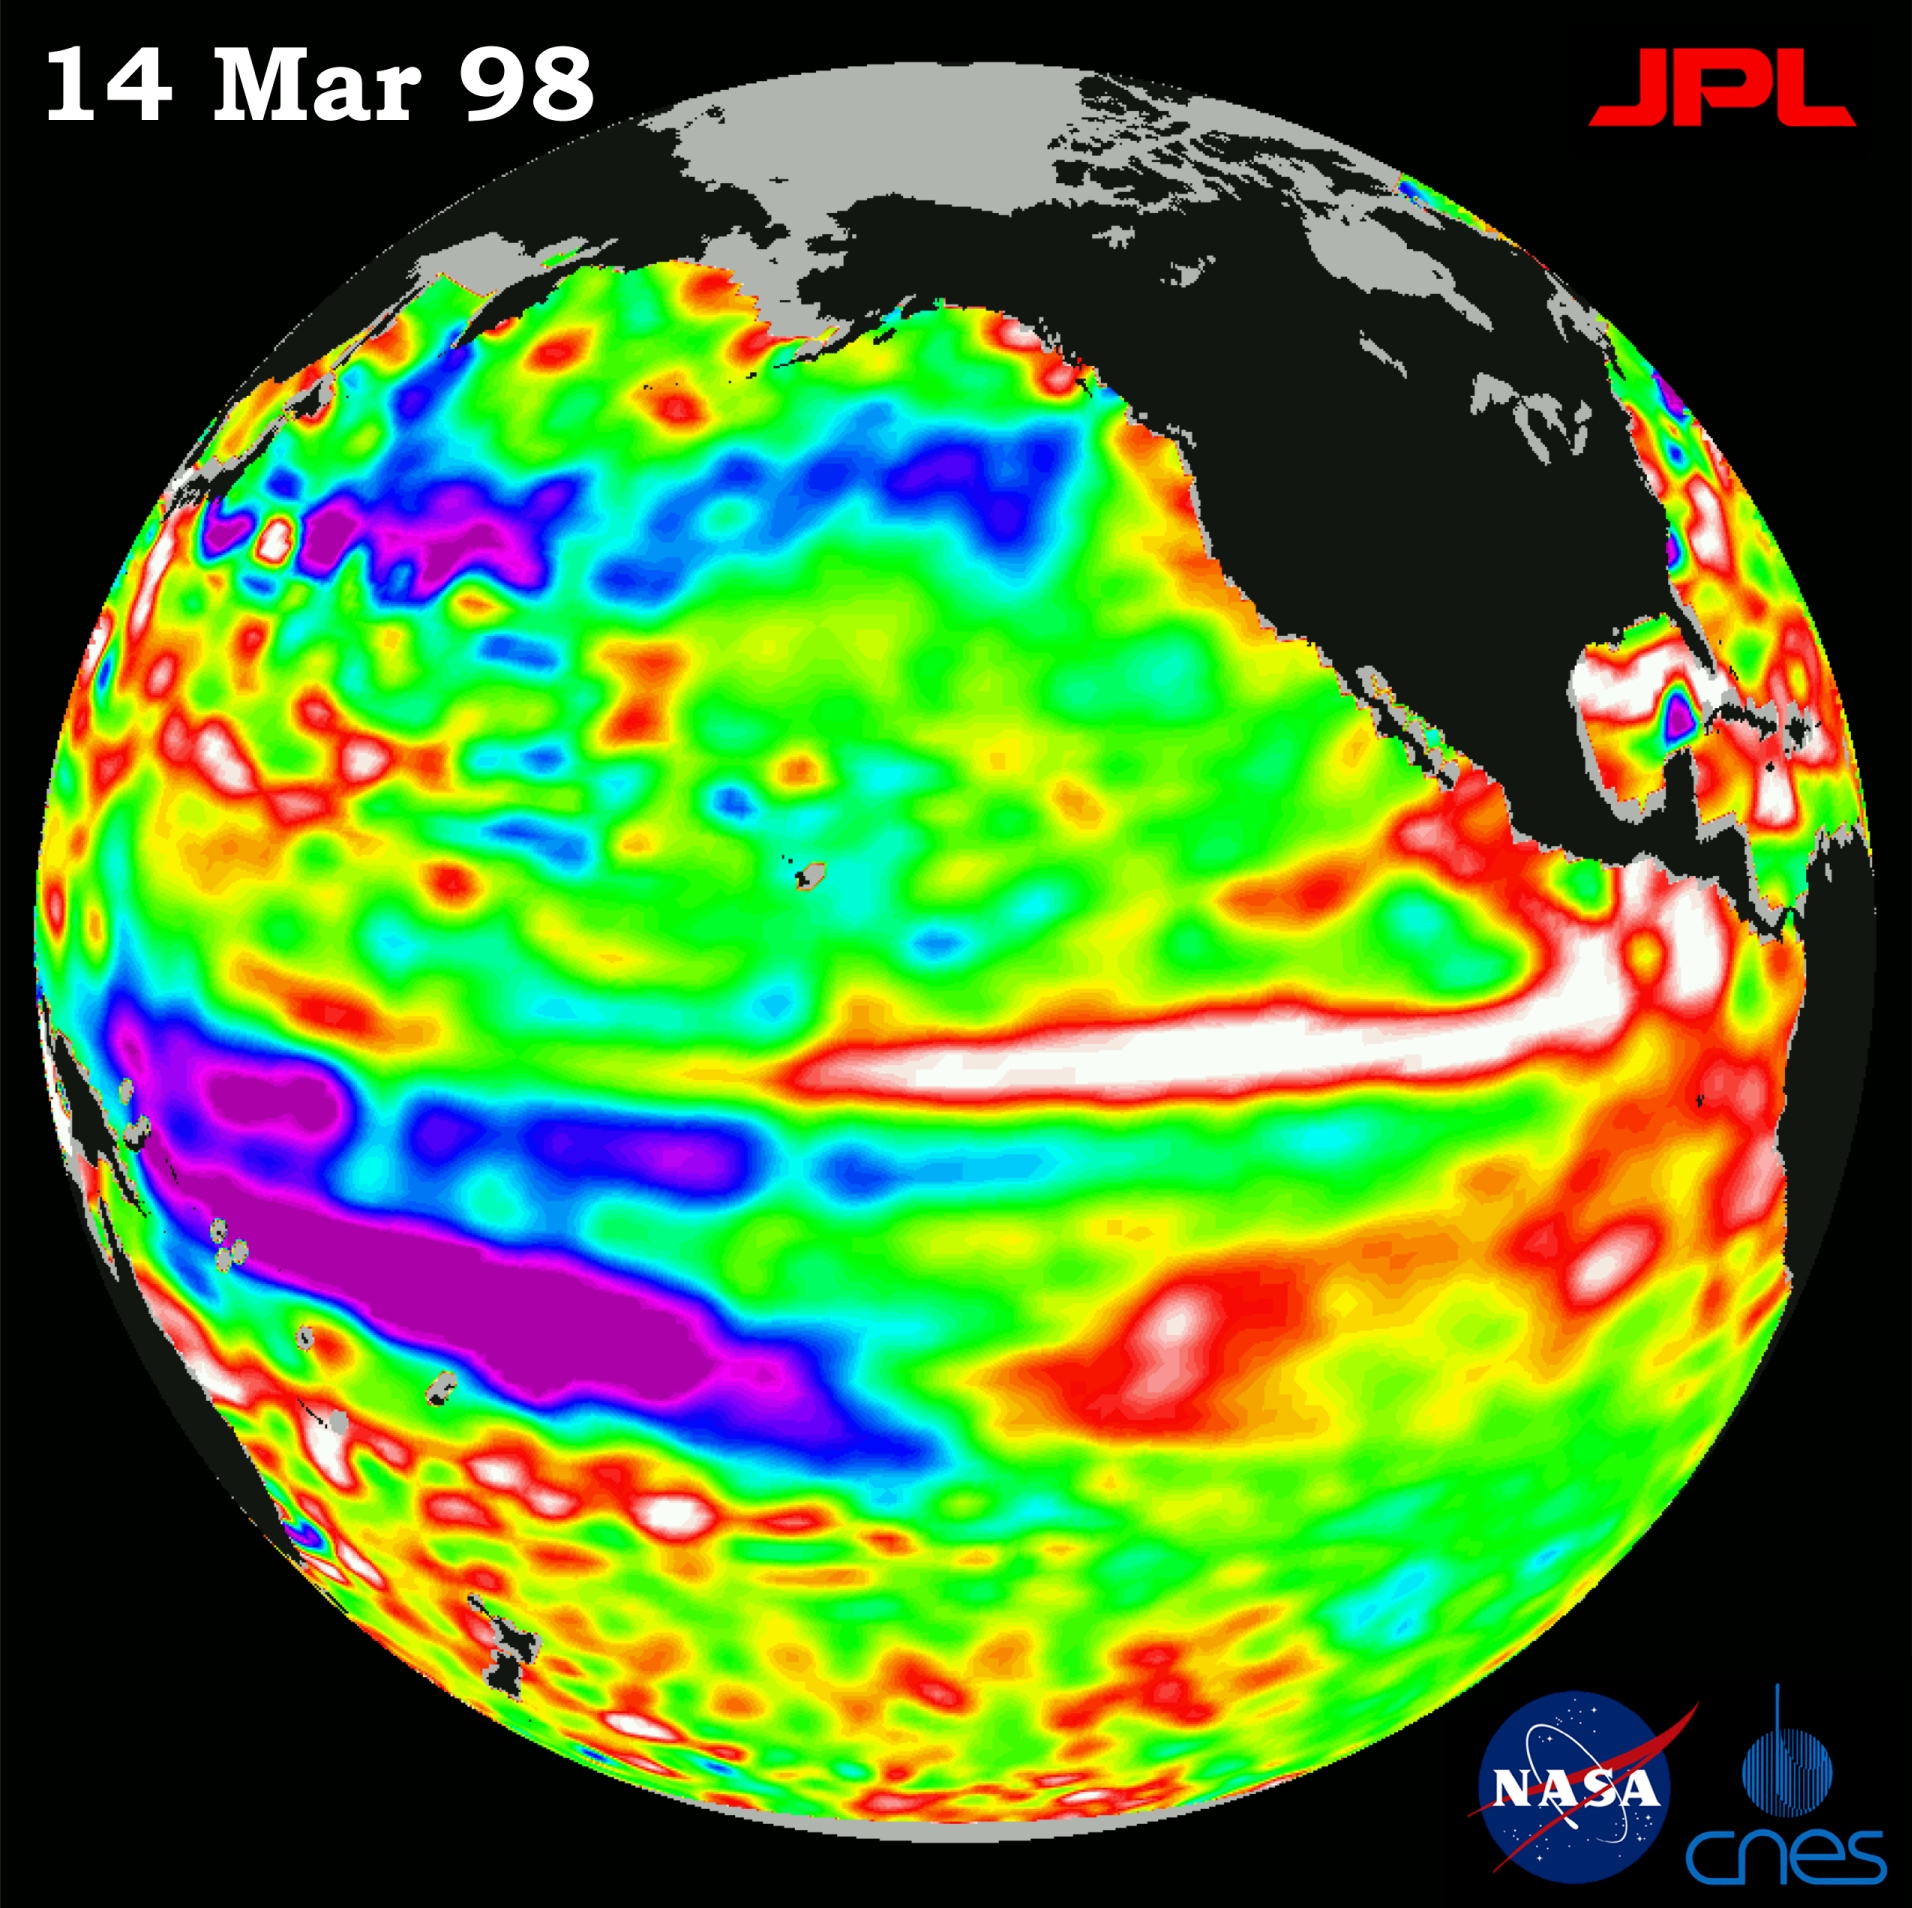

TOPEX/El Niño Watch – Satellite shows El Niño-related Sea Surface Height, Mar, 14, 1998

This image of the Pacific Ocean was produced using sea surface height measurements taken by the U.S.-French TOPEX/Poseidon satellite. The image shows sea surface height relative to normal ocean conditions on Mar. 14, 1998 and sea surface height is an indicator of the heat content of the ocean. The image shows that the sea surface height along the central equatorial Pacific has returned to a near normal state. Oceanographers indicate this is a classic pattern, typical of a mature El Niño condition. Remnants of the El Niño warm water pool, shown in red and white, are situated to the north and south of the equator. These sea surface height measurements have provided scientists with a detailed view of how the 1997-98 El Niño’s warm pool behaves because the TOPEX/Poseidon satellite measures the changing sea surface height with unprecedented precision. In this image, the white and red areas indicate unusual patterns of heat storage; in the white areas, the sea surface is between 14 and 32 centimeters (6 to 13 inches) above normal; in the red areas, it’s about 10 centimeters (4 inches) above normal. The green areas indicate normal conditions, while purple (the western Pacific) means at least 18 centimeters (7 inches) below normal sea level. The El Niño phenomenon is thought to be triggered when the steady westward blowing trade winds weaken and even reverse direction. This change in the winds allows a large mass of warm water (the red and white area) that is normally located near Australia to move eastward along the equator until it reaches the coast of South America. The displacement of so much warm water affects evaporation, where rain clouds form and, consequently, alters the typical atmospheric jet stream patterns around the world. Using satellite imagery, buoy and ship data, and a forecasting model of the ocean-atmosphere system, the National Oceanic and Atmospheric Administration, (NOAA), has continued to issue an advisory indicating the so-called El Niño weather conditions that have impacted much of the United States and the world are expected to remain through the spring.

Credit: NASA/JPL